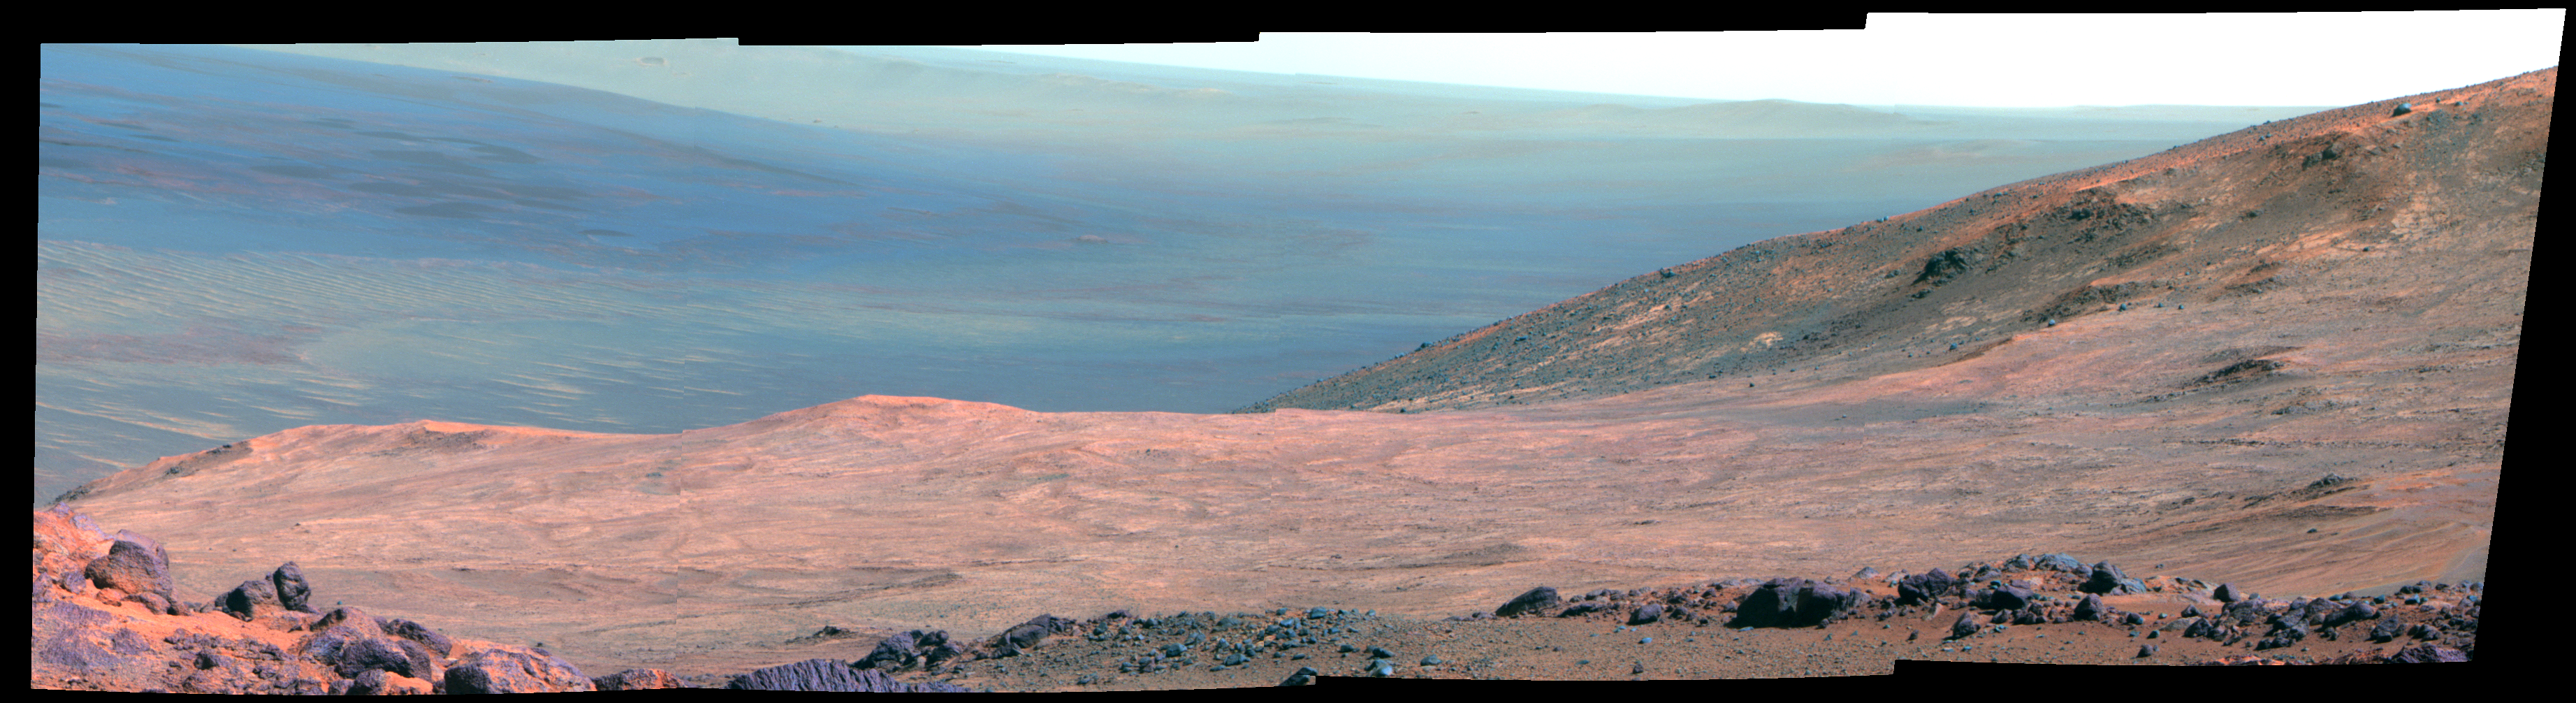

Mars ‘Marathon Valley’ Overlook (False Color)

This view from NASA’s Mars Exploration Rover Opportunity shows part of “Marathon Valley,” a destination on the western rim of Endeavour Crater, as seen from an overlook north of the valley.

In this version of the image, the landscape is presented in false color to make differences in surface materials more easily visible.

The scene spans from east, at left, to southeast. It combines four pointings of the rover’s panoramic camera (Pancam) on March 13, 2015, during the 3,958th Martian day, or sol, of Opportunity’s work on Mars.

The rover team selected Marathon Valley as a science destination because observations of this location using the Compact Reconnaissance Imaging Spectrometer for Mars (CRISM) instrument on NASA’s Mars Reconnaissance Orbiter yielded evidence of clay minerals, a clue to ancient wet environments. By the time Opportunity explores Marathon Valley, the rover will have exceeded a total driving distance equivalent to an Olympic marathon. Opportunity has been exploring the Meridiani Planum region of Mars since January 2004.

The image combines exposures taken through three of the Pancam’s color filters at each of the four camera pointings, using filters centered on wavelengths of 753 nanometers (near-infrared), 535 nanometers (green) and 432 nanometers (violet).

JPL manages the Mars Exploration Rover Project for NASA’s Science Mission Directorate in Washington.

Credit: NASA/JPL-Caltech/Cornell Univ./Arizona State Univ.